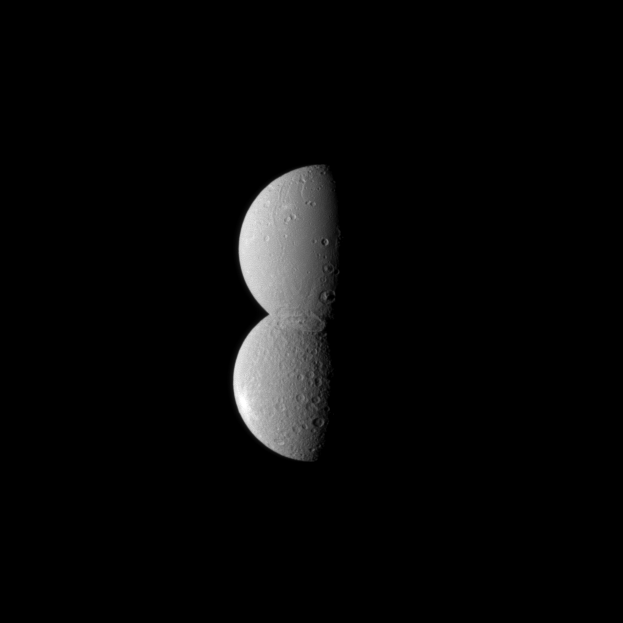

Conjoined Moons

Looking like half of a figure eight, two of Saturn’s moons appear conjoined in this Cassini spacecraft image.

The moon Dione, at the top in the image, is actually closer to the spacecraft here. However, because of the similar albedo, or reflectivity, of the two moons and because of the location of a particularly large crater near the south polar region of Dione, the moon appears to blend seamlessly with Rhea. The large, faint crater Evander is centered at about 57 degrees south latitude, 145 degrees west longitude and can also be seen in the Dione south polar map (see PIA12579).

Lit terrain seen here is on the anti-Saturn side of Dione (1,123 kilometers, or 698 miles across) and on the area between the anti-Saturn and leading hemisphere on Rhea (1,528 kilometers, or 949 miles across).

The image was taken in visible light with the Cassini spacecraft narrow-angle camera on July 27, 2010. The view was acquired at a distance of approximately 1.1 million kilometers (684,000 miles) from Dione and at a Sun-Dione-spacecraft, or phase, angle of 78 degrees. The view was acquired at a distance of approximately 1.6 million kilometers (994,000 miles) from Rhea and at a Sun-Rhea-spacecraft, or phase, angle of 78 degrees. Image scale is 7 kilometers (4 miles) per pixel on Dione and 10 kilometers (6 miles) on Rhea.

The Cassini-Huygens mission is a cooperative project of NASA, the European Space Agency and the Italian Space Agency. The Jet Propulsion Laboratory, a division of the California Institute of Technology in Pasadena, manages the mission for NASA’s Science Mission Directorate, Washington, D.C. The Cassini orbiter and its two onboard cameras were designed, developed and assembled at JPL. The imaging operations center is based at the Space Science Institute in Boulder, Colo.

Credit: NASA/JPL/Space Science Institute